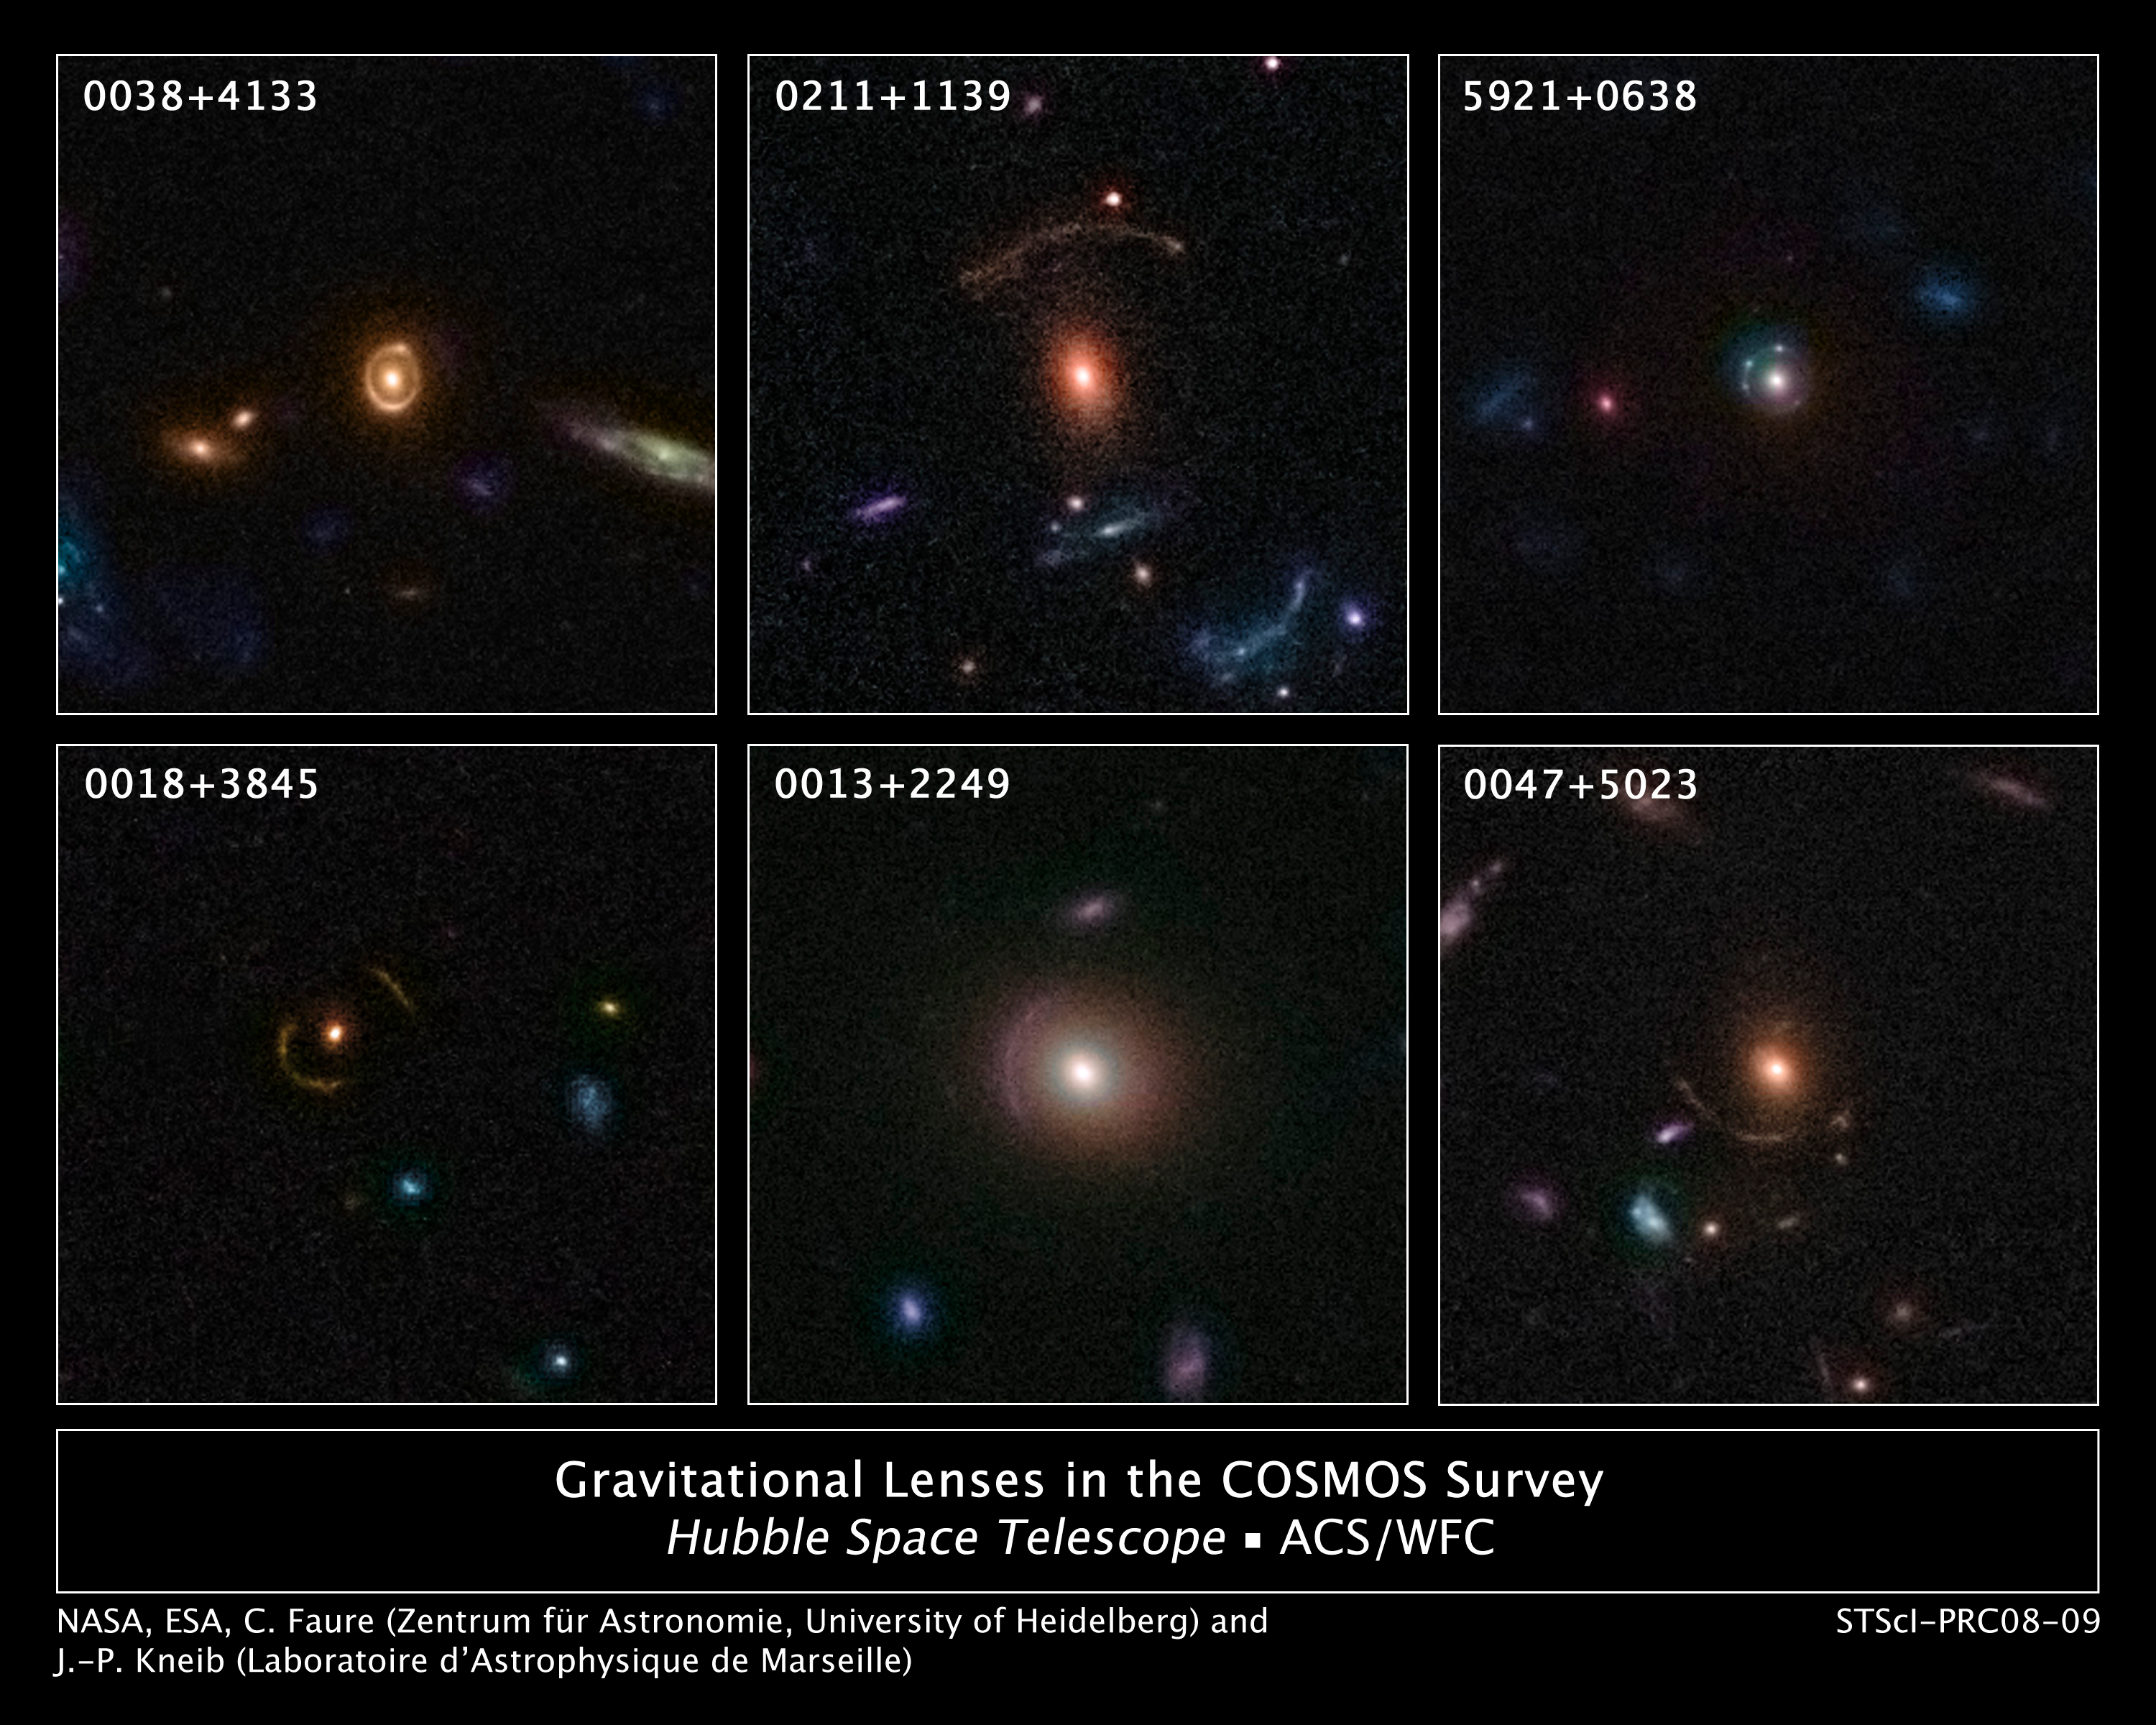

Hubble Discovers 67 New Gravitationally Lensed Galaxies in the Distant Universe

Astronomers using NASA's Hubble Space Telescope have compiled a large catalog of gravitational lenses in the distant universe. The catalog contains 67 new gravitationally lensed galaxy images found around massive elliptical and lenticular-shaped galaxies. This sample demonstrates the rich diversity of strong gravitational lenses. If this sample is representative, there would be nearly half a million similar gravitational lenses over the whole sky.

The lenses come from a recently completed, large set of observations as part of a huge project to survey a single 1.6-square-degree field of sky (nine times the area of the full Moon) with several space-based and Earth-based observatories. The COSMOS project, led by Nick Scoville at the California Institute of Technology, used observations from several observatories including the Hubble Space Telescope, the Spitzer Space Telescope, the XMM-Newton spacecraft, the Chandra X-ray Observatory, the Very Large Telescope (VLT), the Subaru Telescope, and the Canada-France-Hawaii Telescope.

A team of European astronomers led by Jean-Paul Kneib (Laboratoire d'Astrophysique de Marseille) and Cecile Faure (Zentrum für Astronomie, University of Heidelberg) analyzed the results from Hubble's Advanced Camera for Surveys (ACS). From ACS high-resolution images, complemented by the extensive ground-based follow-up observations, astronomers have identified 67 strong gravitationally lensed galaxies. These lenses were found around very massive galaxies that are usually elliptical or lenticular in shape and have a deficiency of gas and dust.

The strong lensing produced by massive galaxies are much more common than the usual giant "arc" gravitationally lensed galaxies that Hubble has previously observed; but they are generally more difficult to find as they extend over a smaller area and have a wide variety of shapes.

Gravitational lensing occurs when light traveling toward us from a distant galaxy is magnified and distorted as it encounters a massive object between the galaxy and us. These gravitational lenses often allow astronomers to peer much farther back into the early universe than they would normally be able to do.

The massive objects that create the lenses are usually huge clusters of massive galaxies. "We typically see the gravitational lens create a series of bright arcs or spots around a galaxy cluster. What we are observing here is a similar effect but on a much smaller scale – happening only around a single but very massive galaxy," said Kneib.

Of the 67 gravitational lenses identified in the COSMOS survey, the most impressive lenses show the distorted and warped light of one or two background galaxies. At least four of the lenses produce Einstein rings, a complete circular image of a background galaxy, which is formed when the background galaxy, a massive, foreground galaxy, and the Hubble Space Telescope are all aligned perfectly.

Hubble astronomers went through a unique process to identify these incredible natural lenses. First, possible galaxies were identified from a galaxy catalog, comprising more than 2 million galaxies. "We then had to look through each individual COSMOS image by eye and identify any potential strong gravitational lenses," said Faure. Finally, checks were made to see if the foreground galaxy and the lensed galaxy were really different or just one galaxy with an odd shape. "With this sample of gravitational systems identified by the human eye, we now plan to use the sample of lenses to train robot software to find more of these lenses across the entire Hubble image archive, and we may find even more strong lensing systems in the COSMOS field," added Kneib.

The new results confirm that the universe is filled with gravitational lensing systems. Extrapolating these new findings to the whole sky predicts no less than half a million similar lenses in total.

The study of these gravitational lenses will give astronomers a first-rate opportunity to probe the dark matter distribution around galactic lenses. Once astronomers find even larger numbers of these smaller, stronger lenses, they can be used to create a census of galaxy masses in the universe to test the predictions of cosmological models.

Credit: NASA, ESA, C. Faure (Zentrum Für Astronomie, University of Heidelberg) and J.P. Kneib (Laboratoire d'Astrophysique de Marseille)